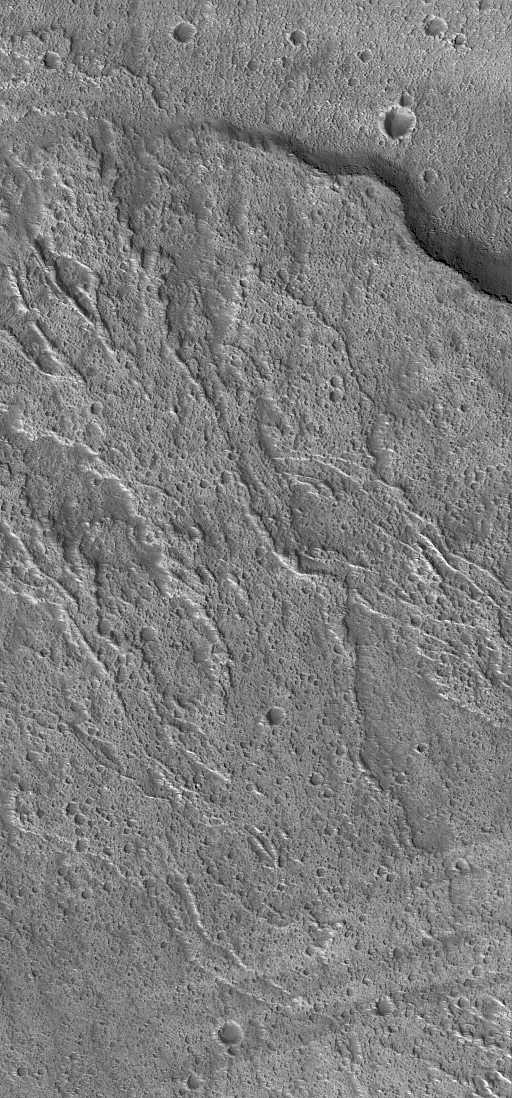

Ascraeus Lava Flows

29 May 2004
This Mars Global Surveyor (MGS) Mars Orbiter Camera (MOC) image shows lava flows on the middle west flank of the large martian volcano, Ascraeus Mons. The flows ran downslope from the lower right (southeast) toward upper left (northwest). These flows are located near 11.9°N, 105.5°W. This December 2003 image covers an area about 3 km (1.9 mi) across; sunlight illuminates the scene from the lower left.

Credit: NASA/JPL/Malin Space Science Systems